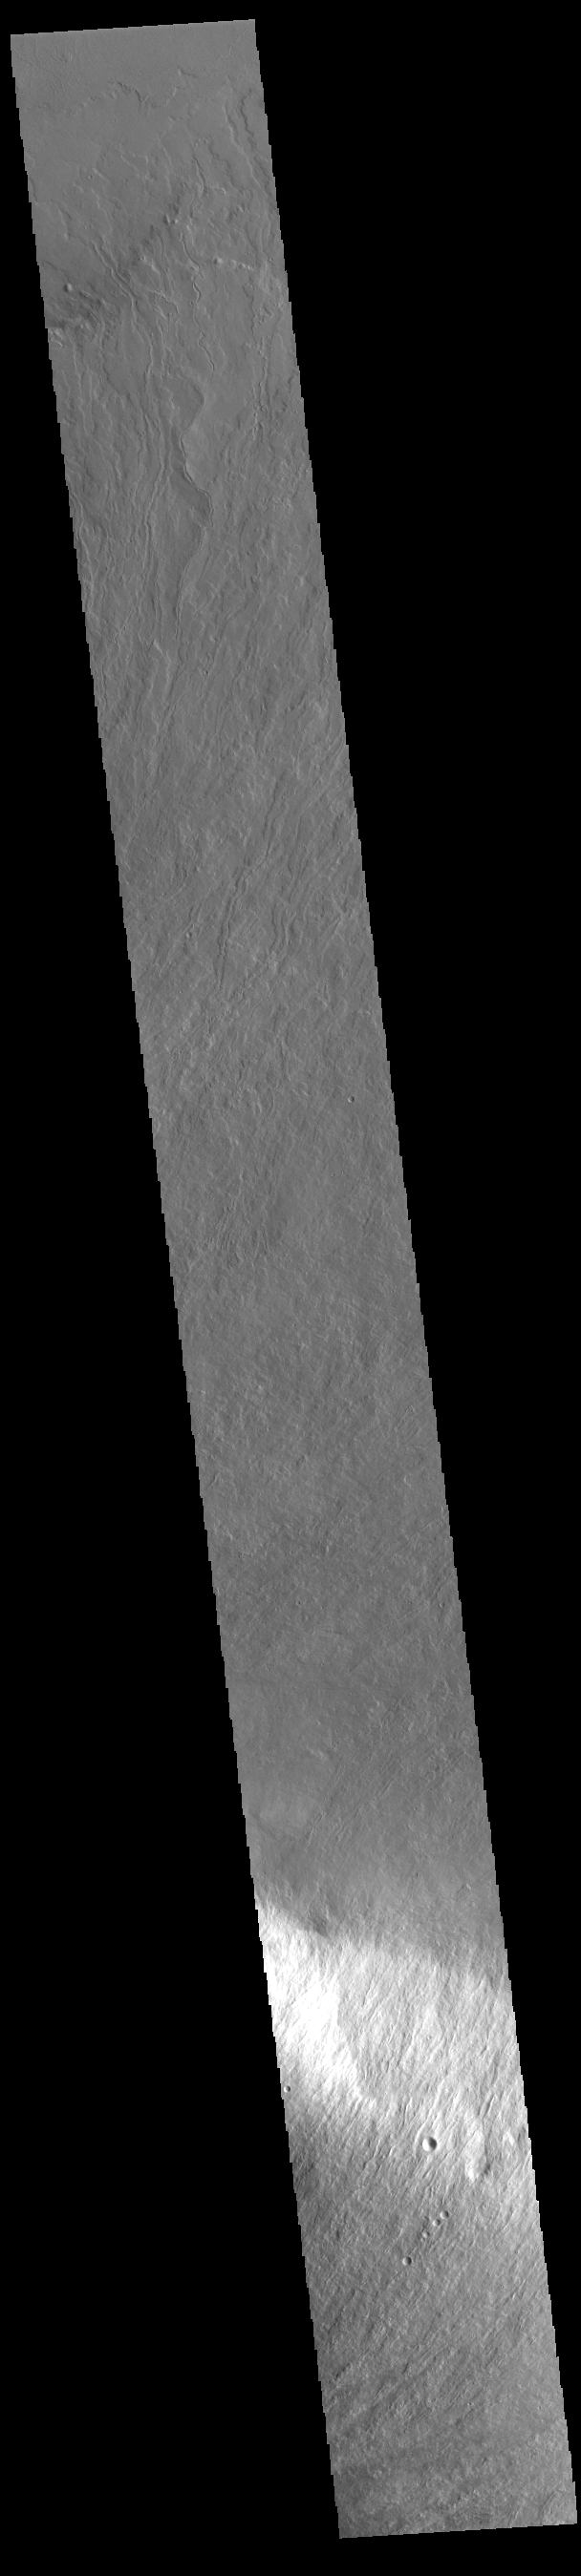

Olympus Mons

Today’s VIS image shows part of the lower flank of Olympus Mons. The bright band in the image is an escarpment, where there is a large elevation change over a very short linear range – a cliff. This escarpment is called Olympus Rupes. In 2-D images it is very difficult to interpret the height component. In this case, the elevation change from the highest point (bottom of image) to the lowest point (top of image) is 7757m (25,449 feet). Olympus Mons is 21.9km (13.6 miles, 72,000 feet) tall. For comparison, Mt Everest is only 29,032 feet tall.

Credit: NASA/JPL-Caltech/ASU